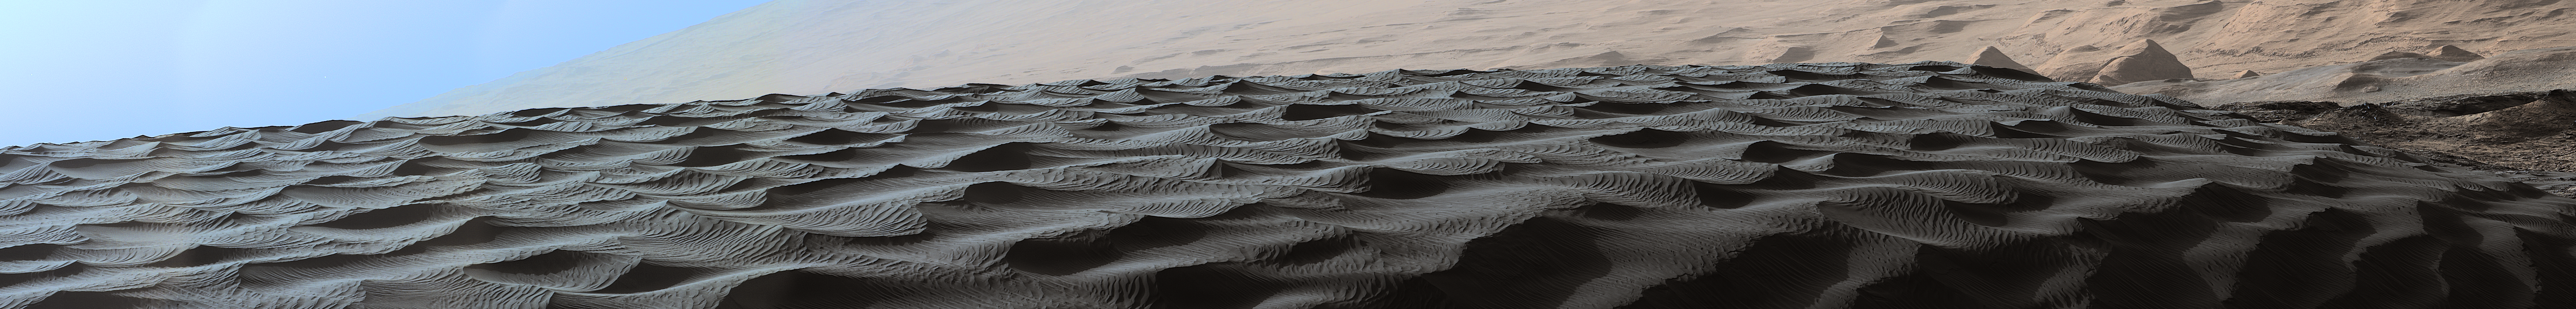

Two Sizes of Ripples on Surface of Martian Sand Dune

Figure 1

Download the full resolution scalebar TIFF file

Two sizes of wind-sculpted ripples are evident in this view of the top surface of a Martian sand dune. Sand dunes and the smaller type of ripples also exist on Earth. The larger ripples — roughly 10 feet (3 meters) apart — are a type not seen on Earth nor previously recognized as a distinct type on Mars.

The Mast Camera (Mastcam) on NASA’s Curiosity Mars rover took the multiple component images of this scene on Dec. 13, 2015, during the 1,192nd Martian day, or sol, of the rover’s work on Mars. That month, Curiosity was conducting the first close-up investigation ever made of active sand dunes anywhere other than Earth.

The larger ripples have distinctive sinuous crest lines, compared to the smaller ripples.

The location is part of “Namib Dune” in the Bagnold Dune Field, which forms a dark band along the northwestern flank of Mount Sharp.

The component images were taken in early morning at this site, with the camera looking in the direction of the sun. This mosaic combining the images has been processed to brighten it and make the ripples more visible. The sand is very dark, both from the morning shadows and from the intrinsic darkness of the minerals that dominate its composition.

Figure 1 includes a scale bar indicating 2 meters (79 inches).

Malin Space Science Systems, San Diego, built and operates the rover’s Mastcam. NASA’s Jet Propulsion Laboratory, a division of the California Institute of Technology, Pasadena, manages the Mars Science Laboratory Project for NASA’s Science Mission Directorate, Washington. JPL designed and built the project’s Curiosity rover.

Credit: NASA/JPL-Caltech/MSSS